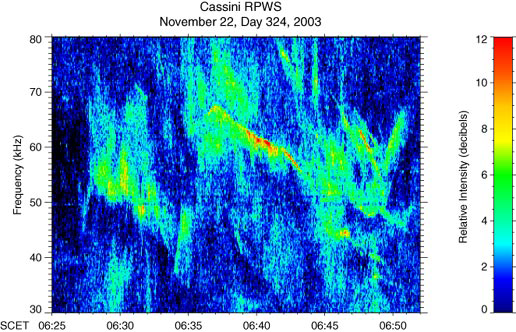

Eerie Sounds of Saturn’s Radio Emissions

Click on the thumbnail image to listen to eerie sounds of Saturn radio transmissions from Cassini’s radio and plasma wave science instrument which have changes in frequency

Saturn is a source of intense radio emissions, which have been monitored by the Cassini spacecraft. The radio waves are closely related to the auroras near the poles of the planet. These auroras are similar to Earth’s northern and southern lights. This is an audio file of radio emissions from Saturn. An animation with a cursor moving through the color spectrogram in sync with the audio file is available at: http://www-pw.physics.uiowa.edu/cassini/.

The Cassini spacecraft began detecting these radio emissions in April 2002, when Cassini was 374 million kilometers (234 million miles) from the planet, using the Cassini radio and plasma wave science instrument.

The radio and plasma wave instrument has now provided the first high resolution observations of these emissions, showing an amazing array of variations in frequency and time. The complex radio spectrum with rising and falling tones, is very similar to Earth’s auroral radio emissions. These structures indicate that there are numerous small radio sources moving along magnetic field lines threading the auroral region.

Time on this recording has been compressed, so that 73 seconds corresponds to 27 minutes. Since the frequencies of these emissions are well above the audio frequency range, we have shifted them downward by a factor of 44.

The Cassini-Huygens mission is a cooperative project of NASA, the European Space Agency and the Italian Space Agency. The Jet Propulsion Laboratory, a division of the California Institute of Technology in Pasadena, manages the mission for NASA’s Science Mission Directorate, Washington, D.C. The Cassini orbiter was designed, developed and assembled at JPL. The radio and plasma wave science team is based at the University of Iowa, Iowa City.

Credit: NASA/JPL/University of Iowa